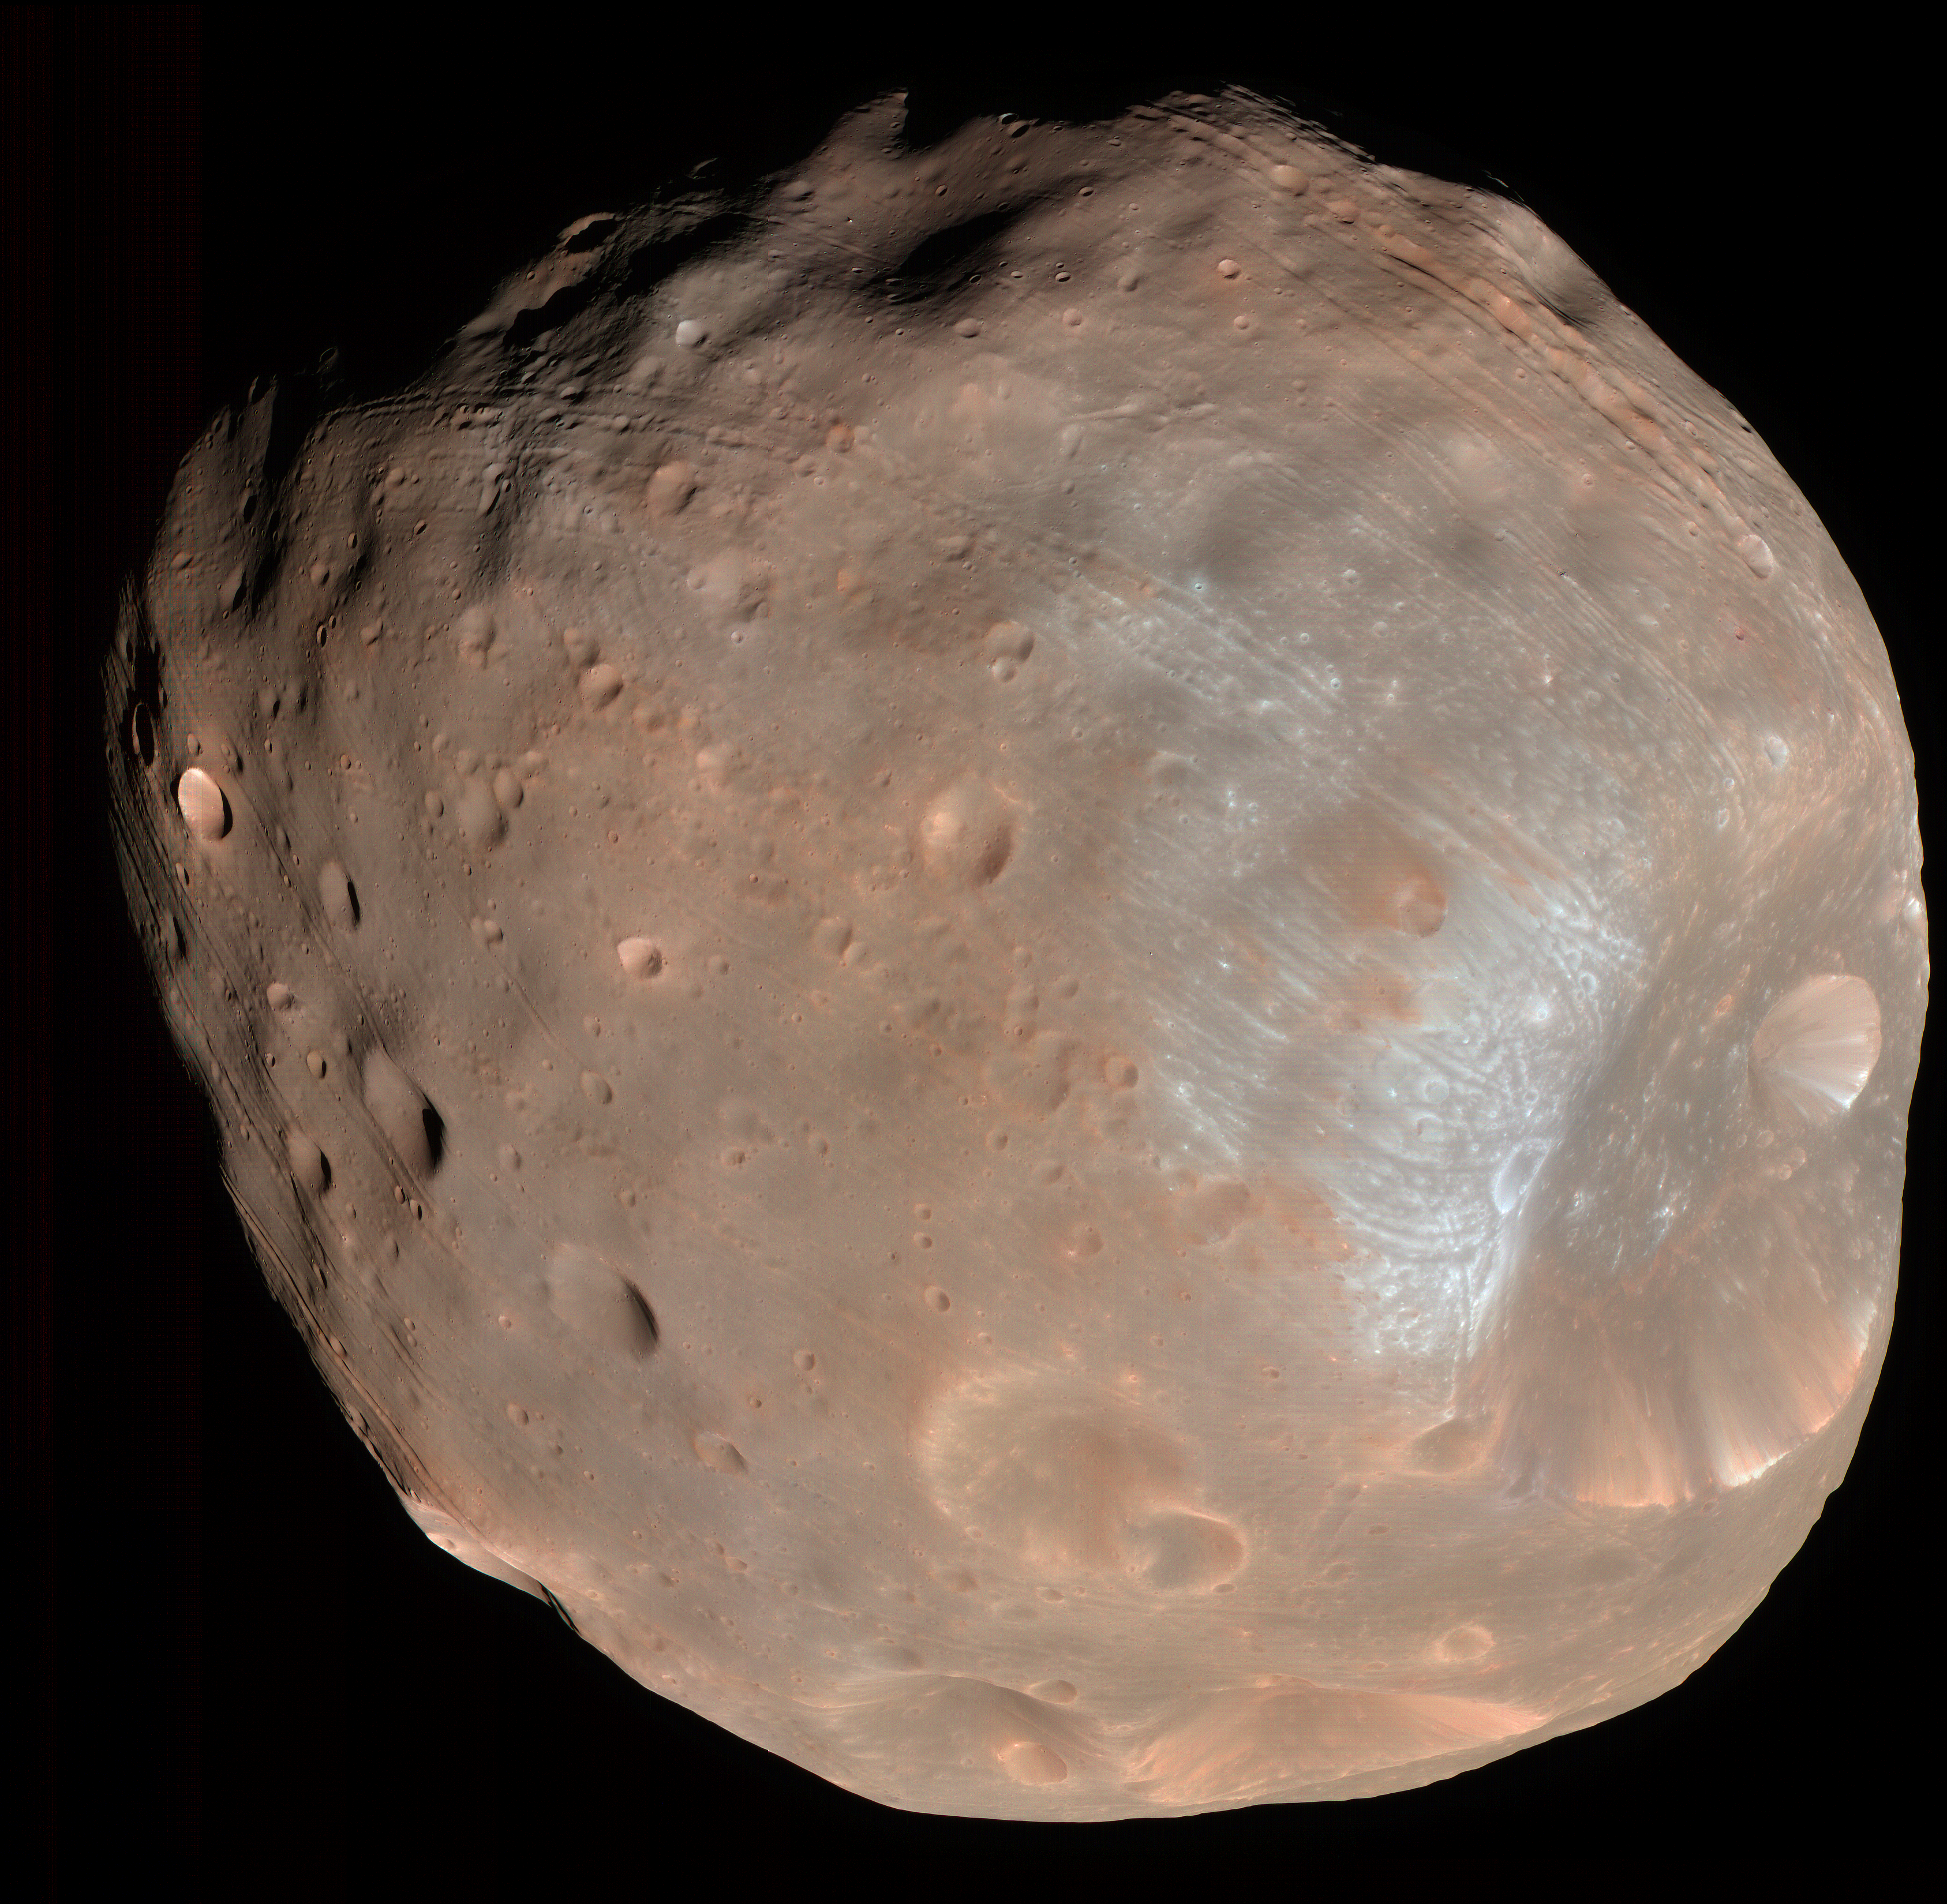

Phobos from 6,800 Kilometers (Color)

Inset

The High Resolution Imaging Science Experiment (HiRISE) camera on NASA’s Mars Reconnaissance Orbiter took two images of the larger of Mars’ two moons, Phobos, within 10 minutes of each other on March 23, 2008. This is the first, taken from a distance of about 6,800 kilometers (about 4,200 miles). It is presented in color by combining data from the camera’s blue-green, red, and near-infrared channels.

The illuminated part of Phobos seen in the images is about 21 kilometers (13 miles) across. The most prominent feature in the images is the large crater Stickney in the lower right. With a diameter of 9 kilometers (5.6 miles), it is the largest feature on Phobos.

The color data accentuate details not apparent in black-and-white images. For example, materials near the rim of Stickney appear bluer than the rest of Phobos. Based on analogy with materials on our own moon, this could mean this surface is fresher, and therefore younger, than other parts of Phobos.

A series of troughs and crater chains is obvious on other parts of the moon. Although many appear radial to Stickney in this image, recent studies from the European Space Agency’s Mars Express orbiter indicate that they are not related to Stickney. Instead, they may have formed when material ejected from impacts on Mars later collided with Phobos. The lineated textures on the walls of Stickney and other large craters are landslides formed from materials falling into the crater interiors in the weak Phobos gravity (less than one one-thousandth of the gravity on Earth).

In the full-resolution version of this image, a pixel encompasses 6.8 meters (22 feet), providing a resolution (smallest visible feature) of about 20 meters (about 65 feet). The image is in the HiRISE catalog as PSP_007769_9010.

NASA’s Jet Propulsion Laboratory, a division of the California Institute of Technology in Pasadena, manages the Mars Reconnaissance Orbiter for NASA’s Science Mission Directorate, Washington. Lockheed Martin Space Systems, Denver, is the prime contractor for the project and built the spacecraft. The High Resolution Imaging Science Experiment is operated by the University of Arizona, Tucson, and the instrument was built by Ball Aerospace & Technologies Corp., Boulder, Colo.

Credit: NASA/JPL-Caltech/University of Arizona